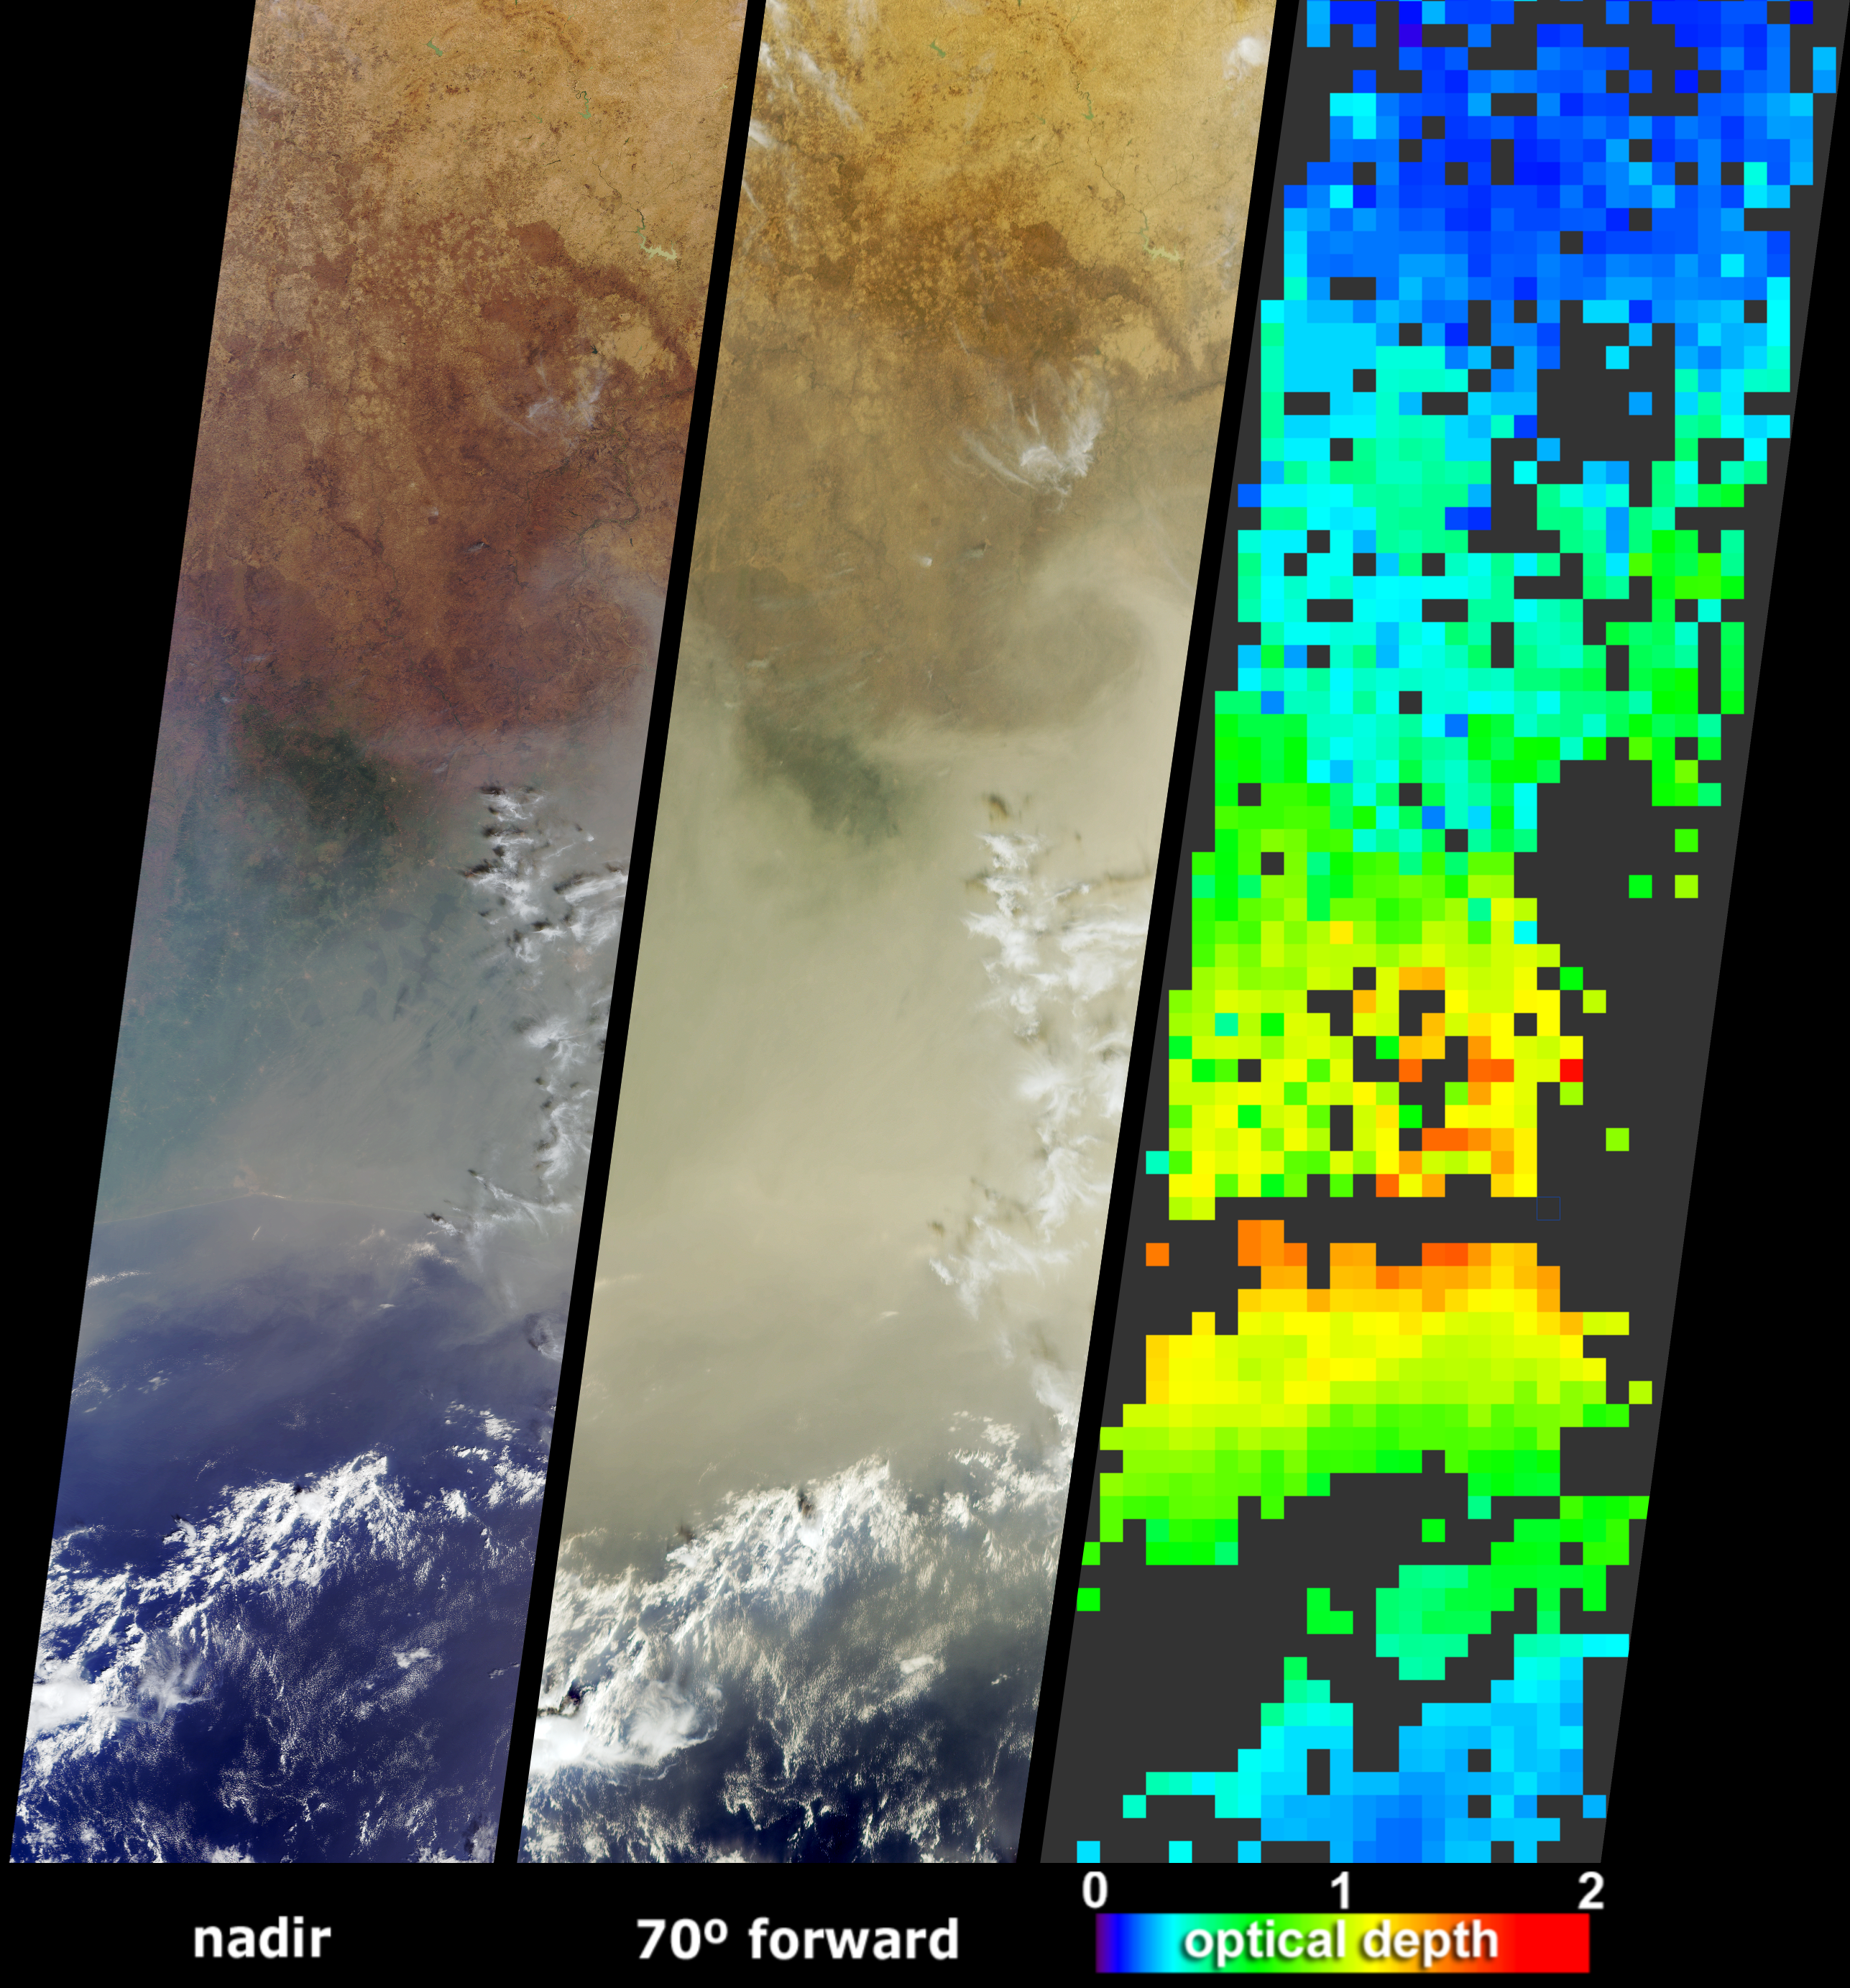

Hazy and Dusty Skies over Western Africa

A pall of smoke and dust largely obscured the nations of Cote d’Ivoire, Ghana, Burkina Faso and southern Mali on January 12, 2004. The poor air quality in the region was a combined result of the hundreds of agricultural fires that were burning throughout western Africa during December and early January, and was likely to have been influenced by a Saharan dust storm that occurred several days earlier. These image data products from the Multi-angle Imaging SpectroRadiometer (MISR) illustrate the abundance of atmospheric particulate matter across the region.

The left-hand panels are natural-color views from MISR’s downward-pointing (nadir) and most obliquely forward-pointing cameras. At the nadir view, the shoreline of the Cote d’Ivoire and many other surface features are apparent, and the haze across the region is noticeable. The distinctive area of dark green vegetation (apparent below and left of image center) is situated in the Cote d’Ivoire, near the border with Ghana, to the east of the Komoe River and southwest of the Comoe National Park. At the oblique view the aerosol appears so thick that the coastline is completely obscured, but this region of dark vegetation and hilly terrain can still be discerned.

The right-hand panel is generated through automated processing of data from multiple MISR cameras, and utilizes the change in scene brightness and contrast at different view angles to retrieve aerosol amounts, expressed as optical depth. The aerosol map indicates an optically thick atmosphere by the orange or yellow pixels, and clearer skies are indicated by blue pixels. Places where clouds or other factors precluded an aerosol retrieval are shown in dark gray. Aerosol properties are retrieved at a coarse spatial resolution of 17.6 kilometers.

The Multi-angle Imaging SpectroRadiometer observes the daylit Earth continuously and every 9 days views the entire globe between 82 degrees north and 82 degrees south latitude. These data products were generated from a portion of the imagery acquired during Terra orbit 21641. The panels cover an area of about 380 kilometers x 1425 kilometers, and utilize data from blocks 80 to 90 within World Reference System-2 path 195.

Credit: NASA/GSFC/LaRC/JPL, MISR Team